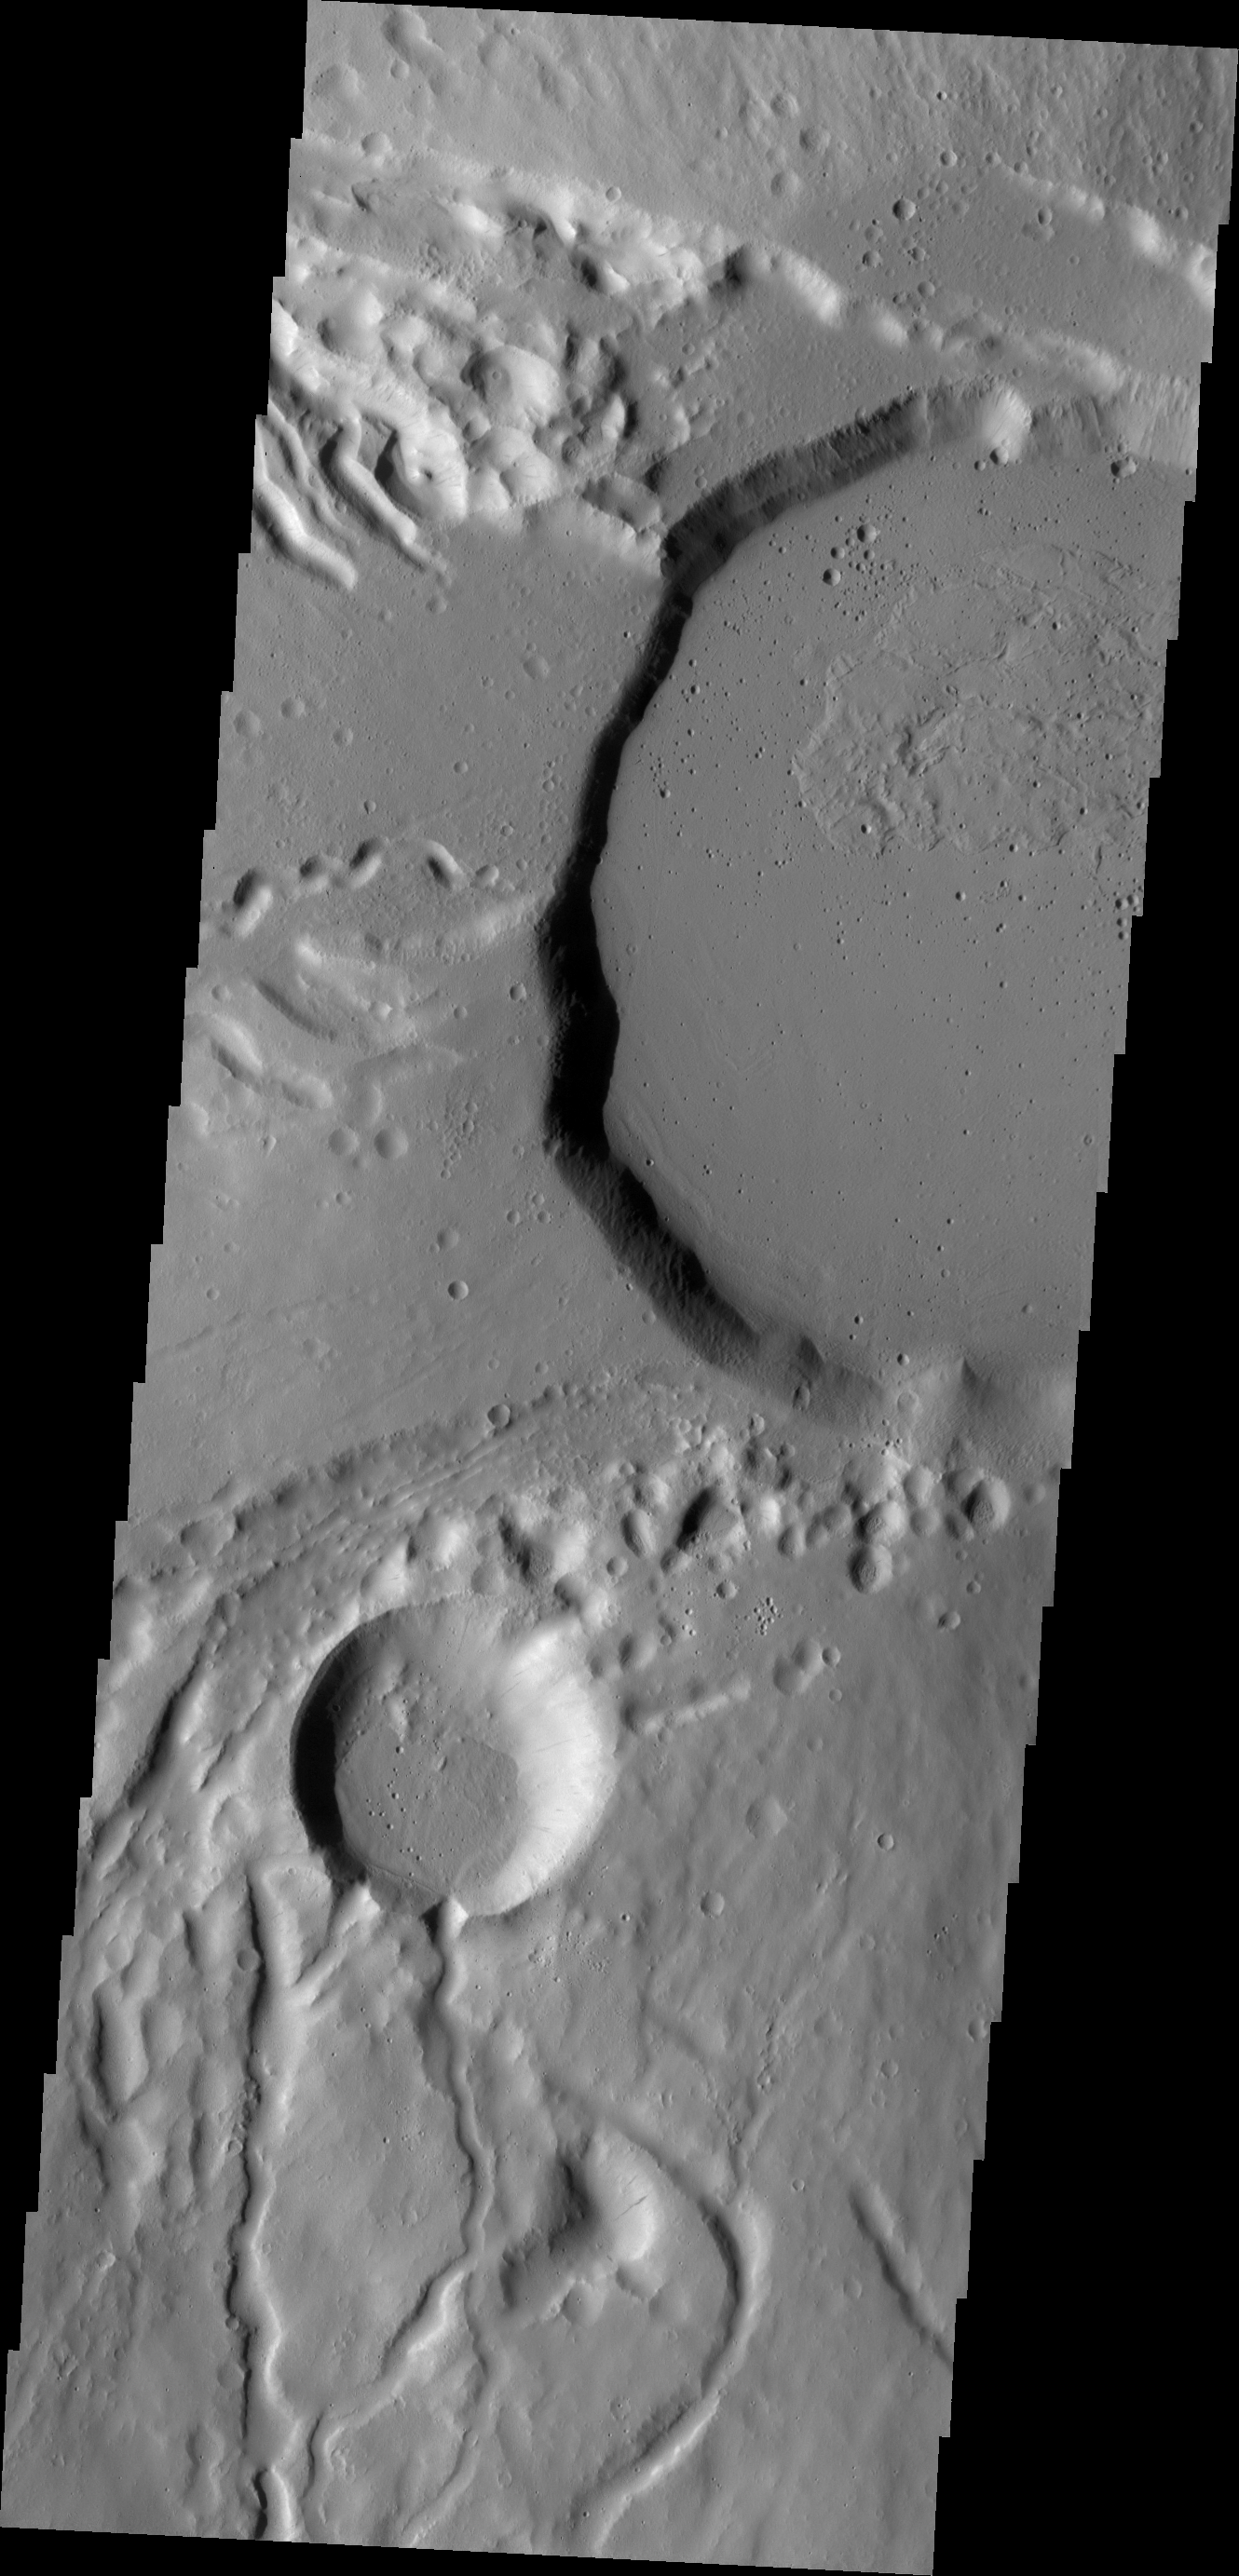

Ceraunius Tholus

This VIS image shows part of the summit caldera of Ceraunius Tholus, one of the smaller volcanoes of the Tharsis region.

Credit: NASA/JPL/ASU